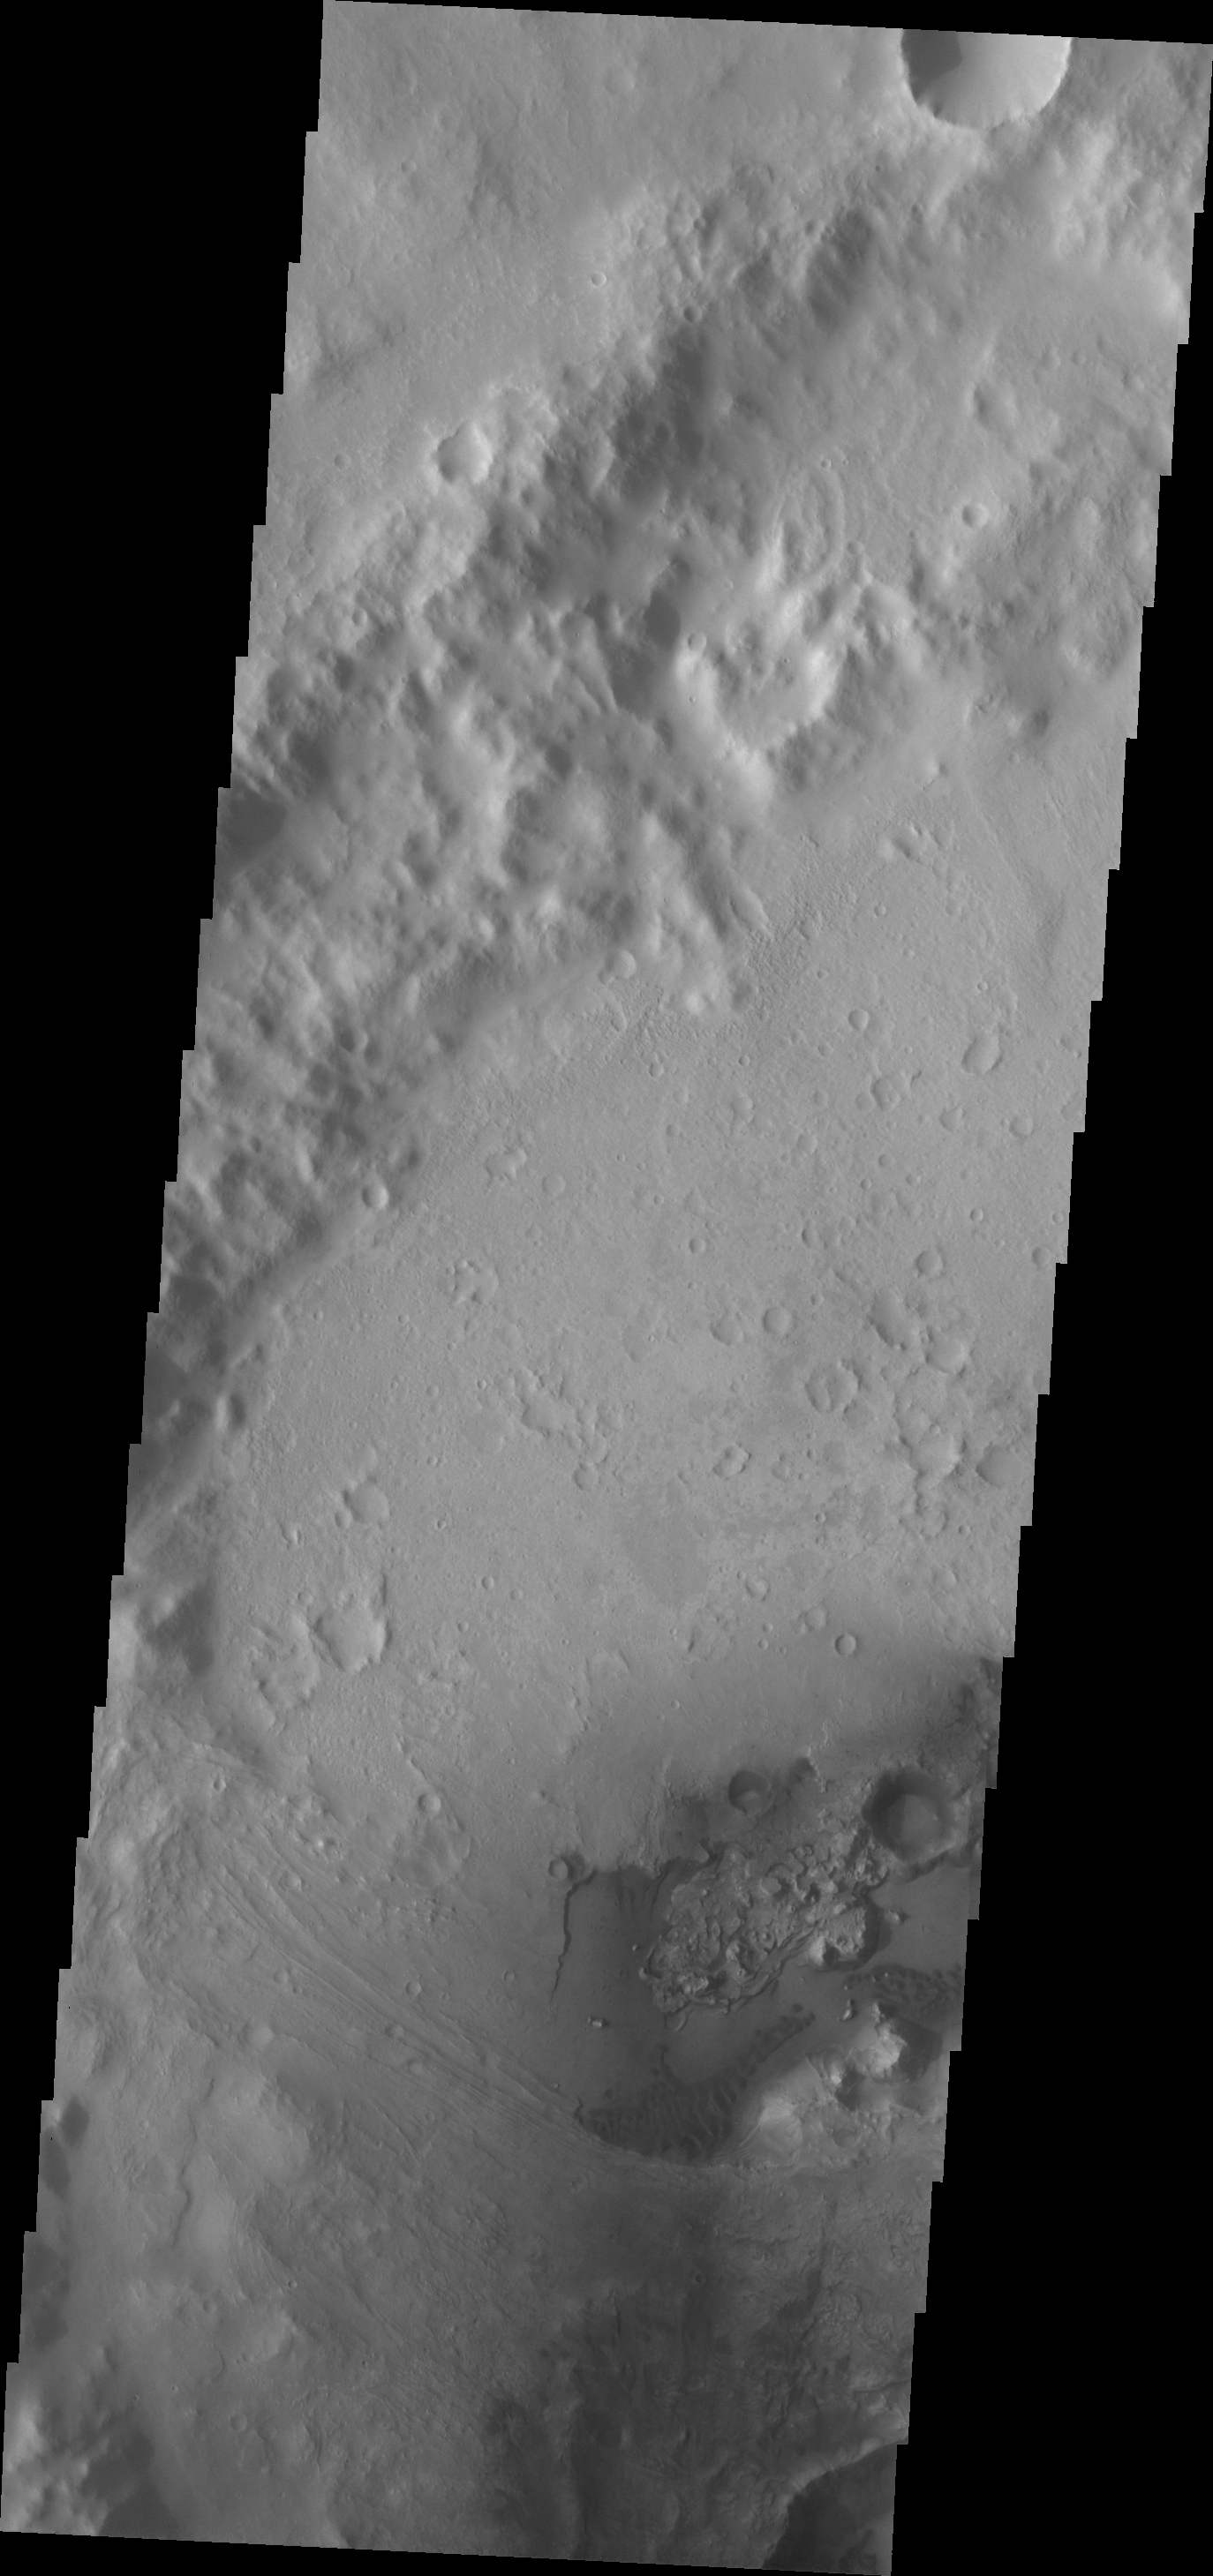

Dunes

A small field of dunes is visible in this VIS image of an unnamed crater in Arabia Terra.

Credit: NASA/JPL/ASU